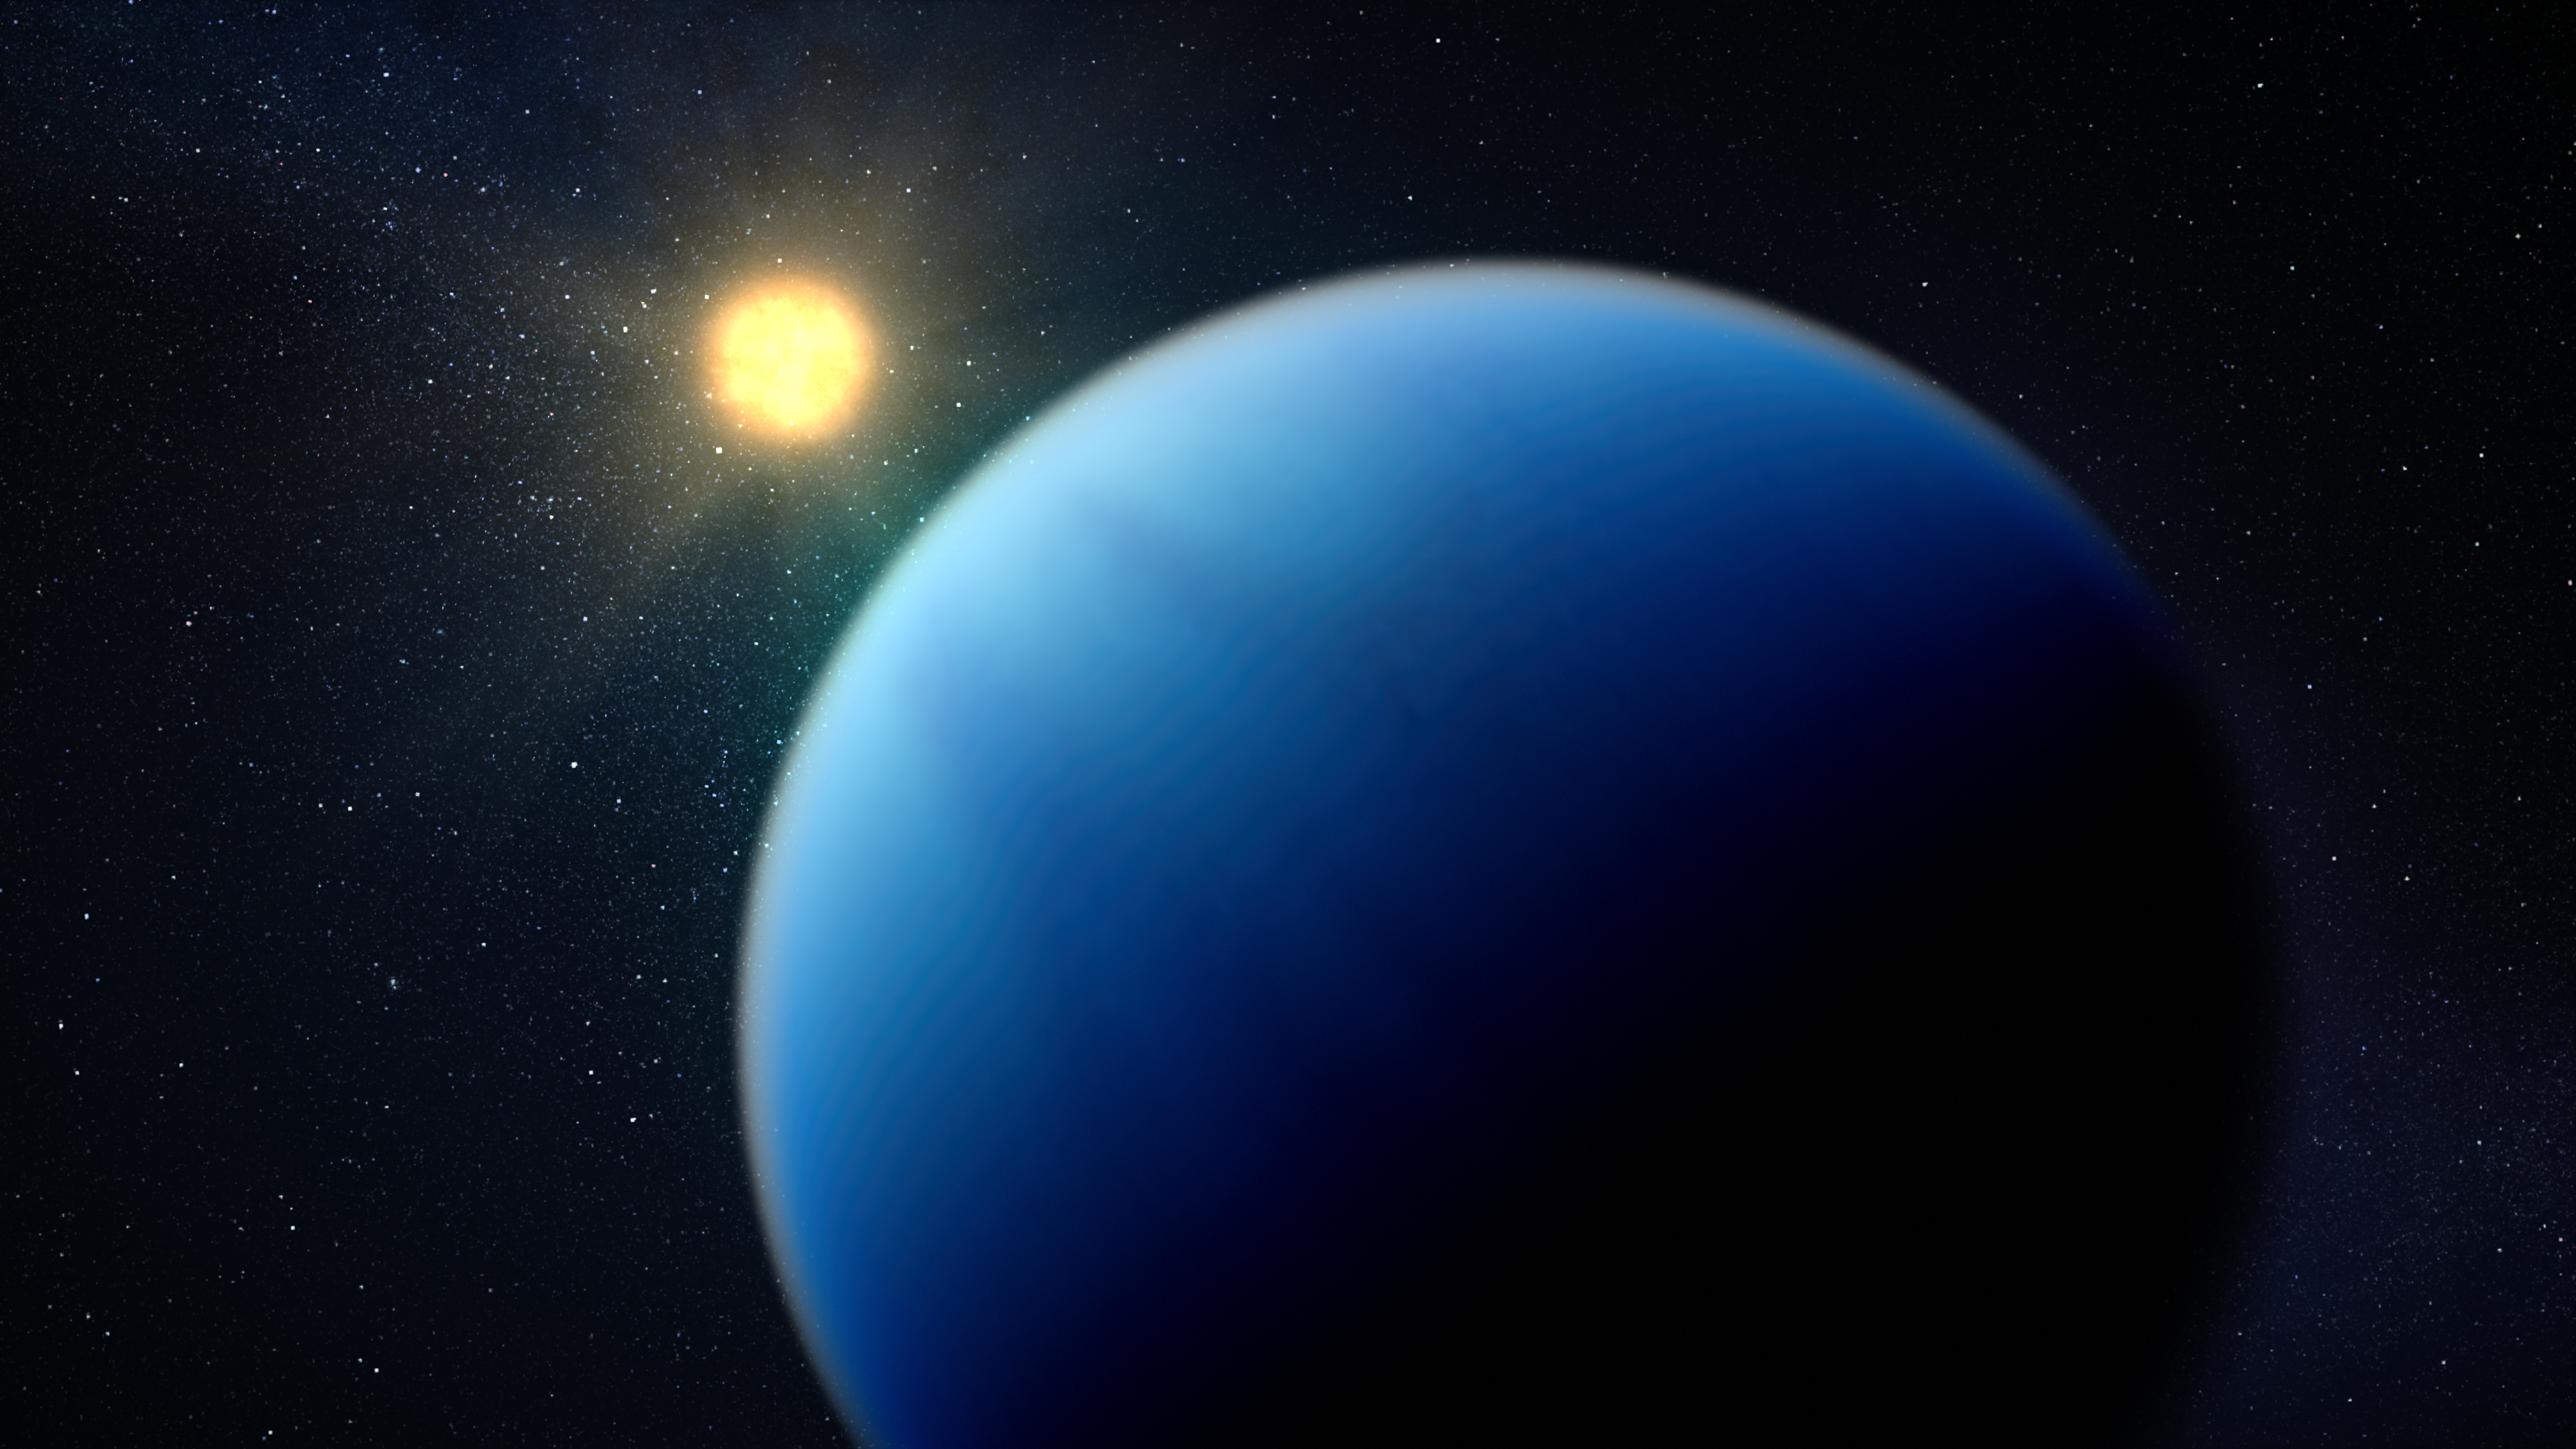

Hot Sub-Neptune Exoplanet Illustration

This artist’s concept shows what the hot sub-Neptune exoplanet TOI-421 b could look like.

TOI-421 b orbits a Sun-like star roughly 244 light-years from Earth in the constellation Lepus (the Hare). The planet is in between Earth and Neptune in terms of size, mass, and density, and its star is slightly smaller and cooler than the Sun. However, because the planet orbits extremely close to the star (just 0.056 astronomical units, or 5.6% of the distance between Earth and the Sun), it is very hot.

Spectroscopic observations of TOI-421 b captured by NIRISS (Near-Infrared Imager and Slitless Spectrograph) and NIRSpec (Near Infrared Spectrograph) on NASA’s James Webb Space Telescope show strong evidence for water (H2O) and the possible presence of sulfur dioxide (SO2) and carbon monoxide (CO) in the planet’s hydrogen-rich atmosphere. Unlike cooler sub-Neptunes, TOI-421 b appears to have a clear atmosphere that is not shrouded in clouds and haze.

This artist’s concept is based on spectroscopic data gathered by Webb, as well as previous observations from other telescopes on the ground and in space. Webb has not captured any images of the planet.

Credit: Illustration: NASA, ESA, CSA, Dani Player (STScI)